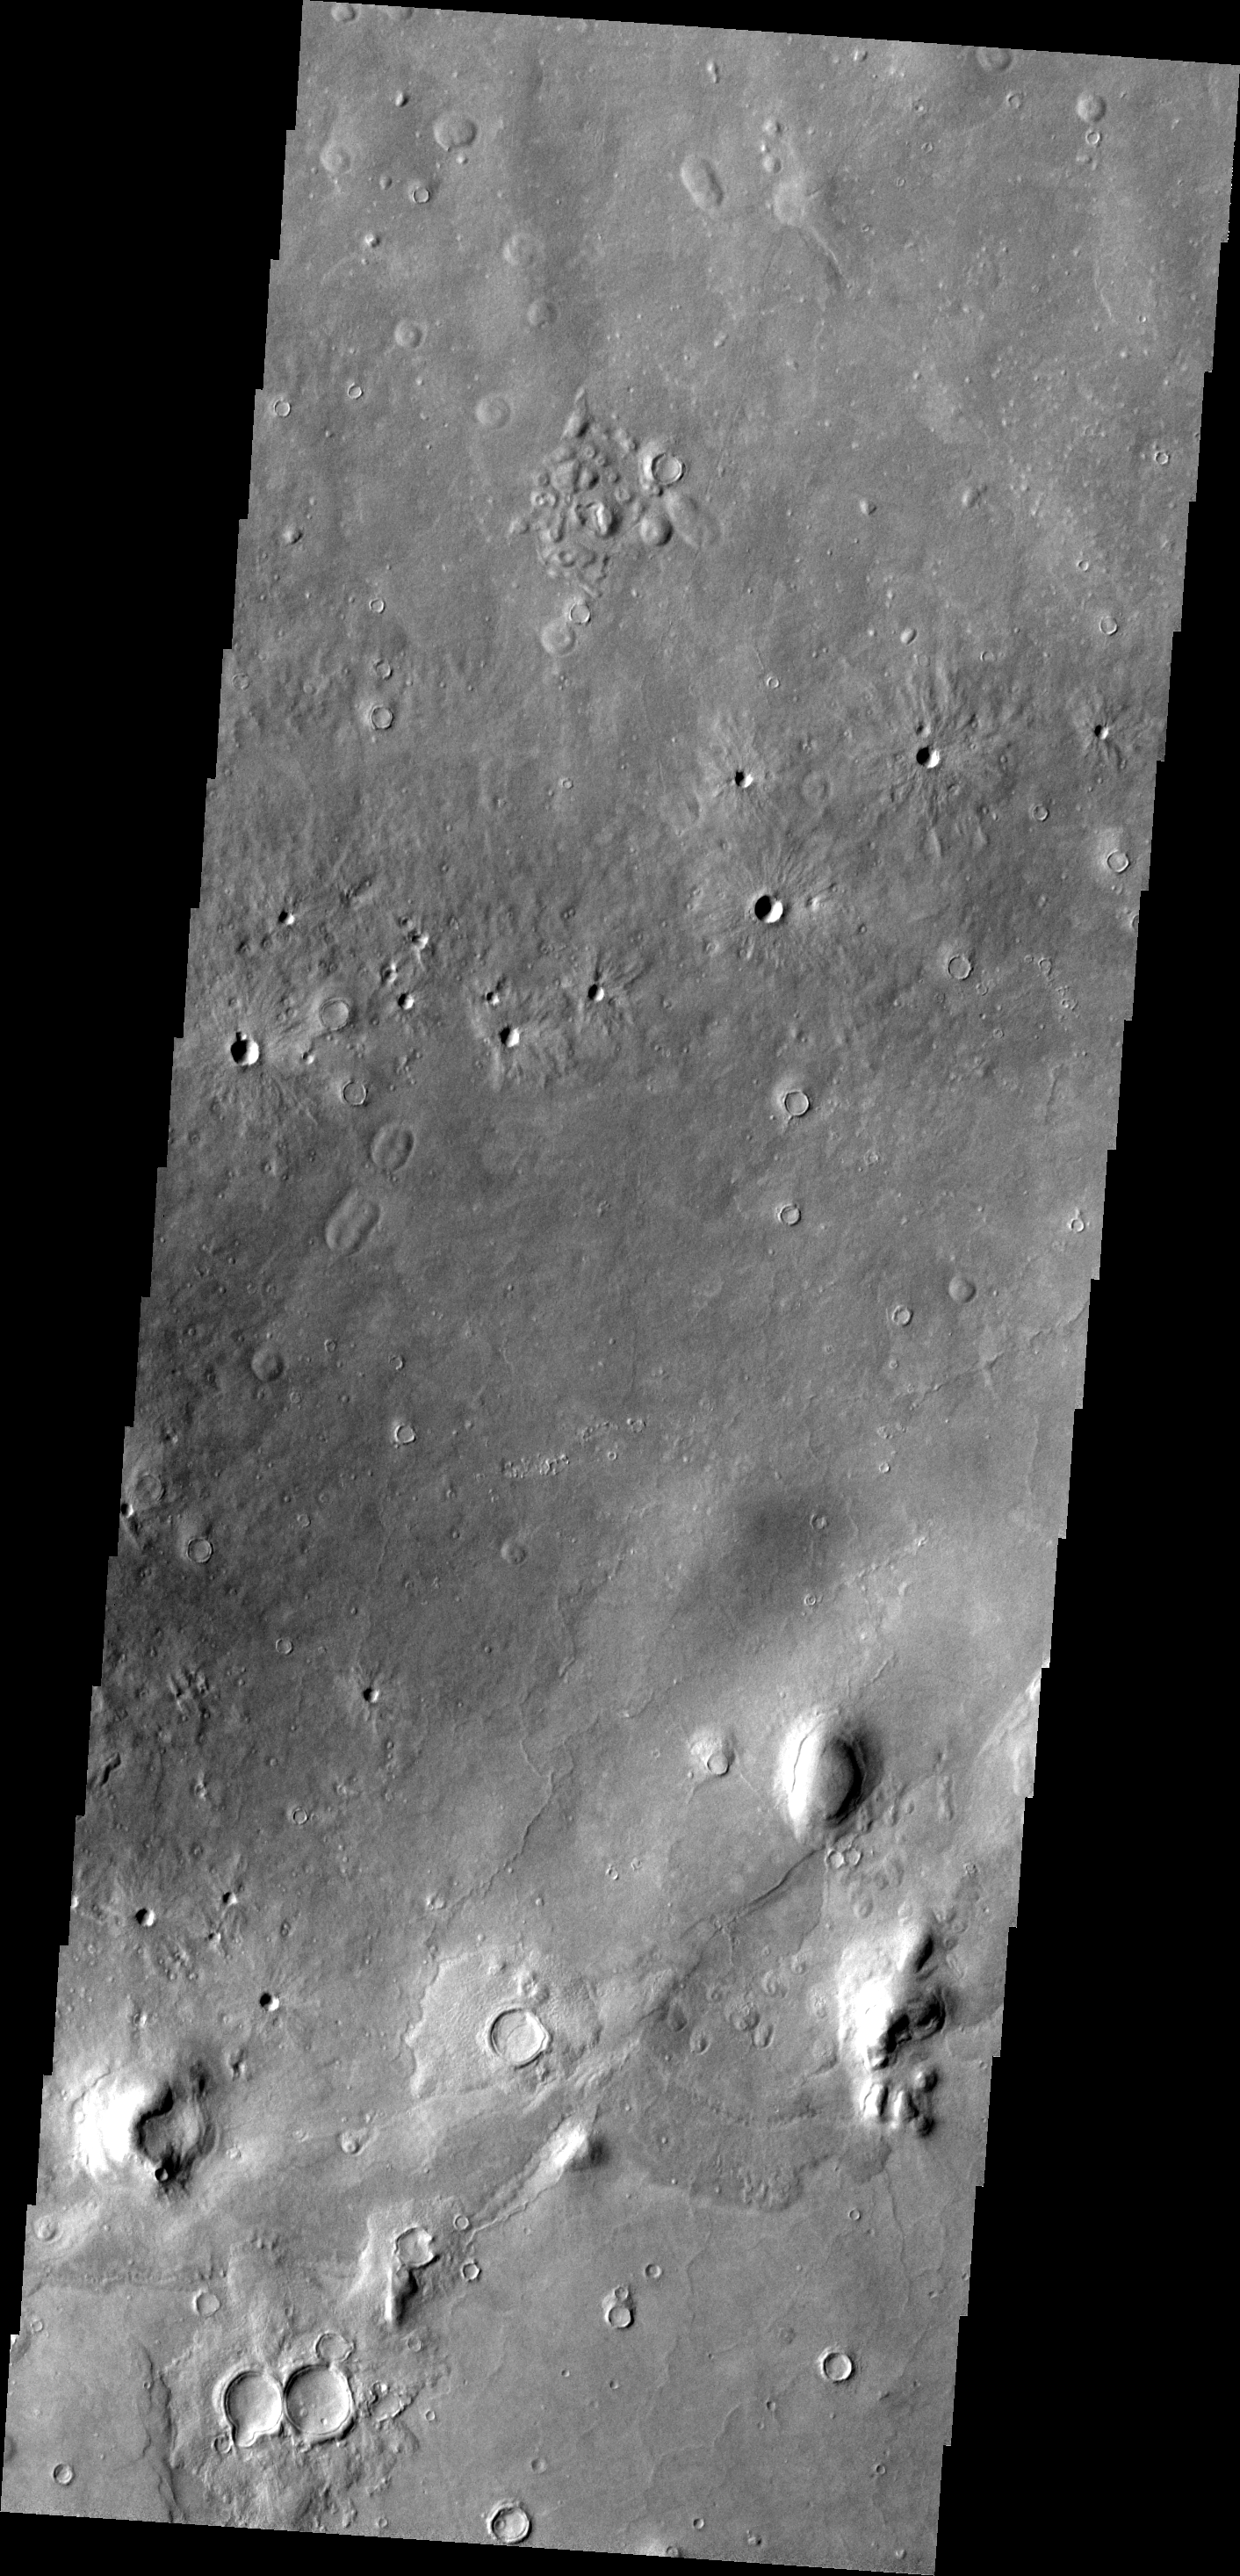

THEMIS ART #98

The ejecta around these small craters is somewhat rayed. It makes for a petal-like appearance, giving the craters the look of a bunch of daisies.

Image information: VIS instrument. Latitude 45.7N, Longitude 7.5E. 19 meter/pixel resolution.

Please see the THEMIS Data Citation Note for details on crediting THEMIS images.

Note: this THEMIS visual image has not been radiometrically nor geometrically calibrated for this preliminary release. An empirical correction has been performed to remove instrumental effects. A linear shift has been applied in the cross-track and down-track direction to approximate spacecraft and planetary motion. Fully calibrated and geometrically projected images will be released through the Planetary Data System in accordance with Project policies at a later time.

NASA’s Jet Propulsion Laboratory manages the 2001 Mars Odyssey mission for NASA’s Office of Space Science, Washington, D.C. The Thermal Emission Imaging System (THEMIS) was developed by Arizona State University, Tempe, in collaboration with Raytheon Santa Barbara Remote Sensing. The THEMIS investigation is led by Dr. Philip Christensen at Arizona State University. Lockheed Martin Astronautics, Denver, is the prime contractor for the Odyssey project, and developed and built the orbiter. Mission operations are conducted jointly from Lockheed Martin and from JPL, a division of the California Institute of Technology in Pasadena.

Credit: NASA/JPL/ASU